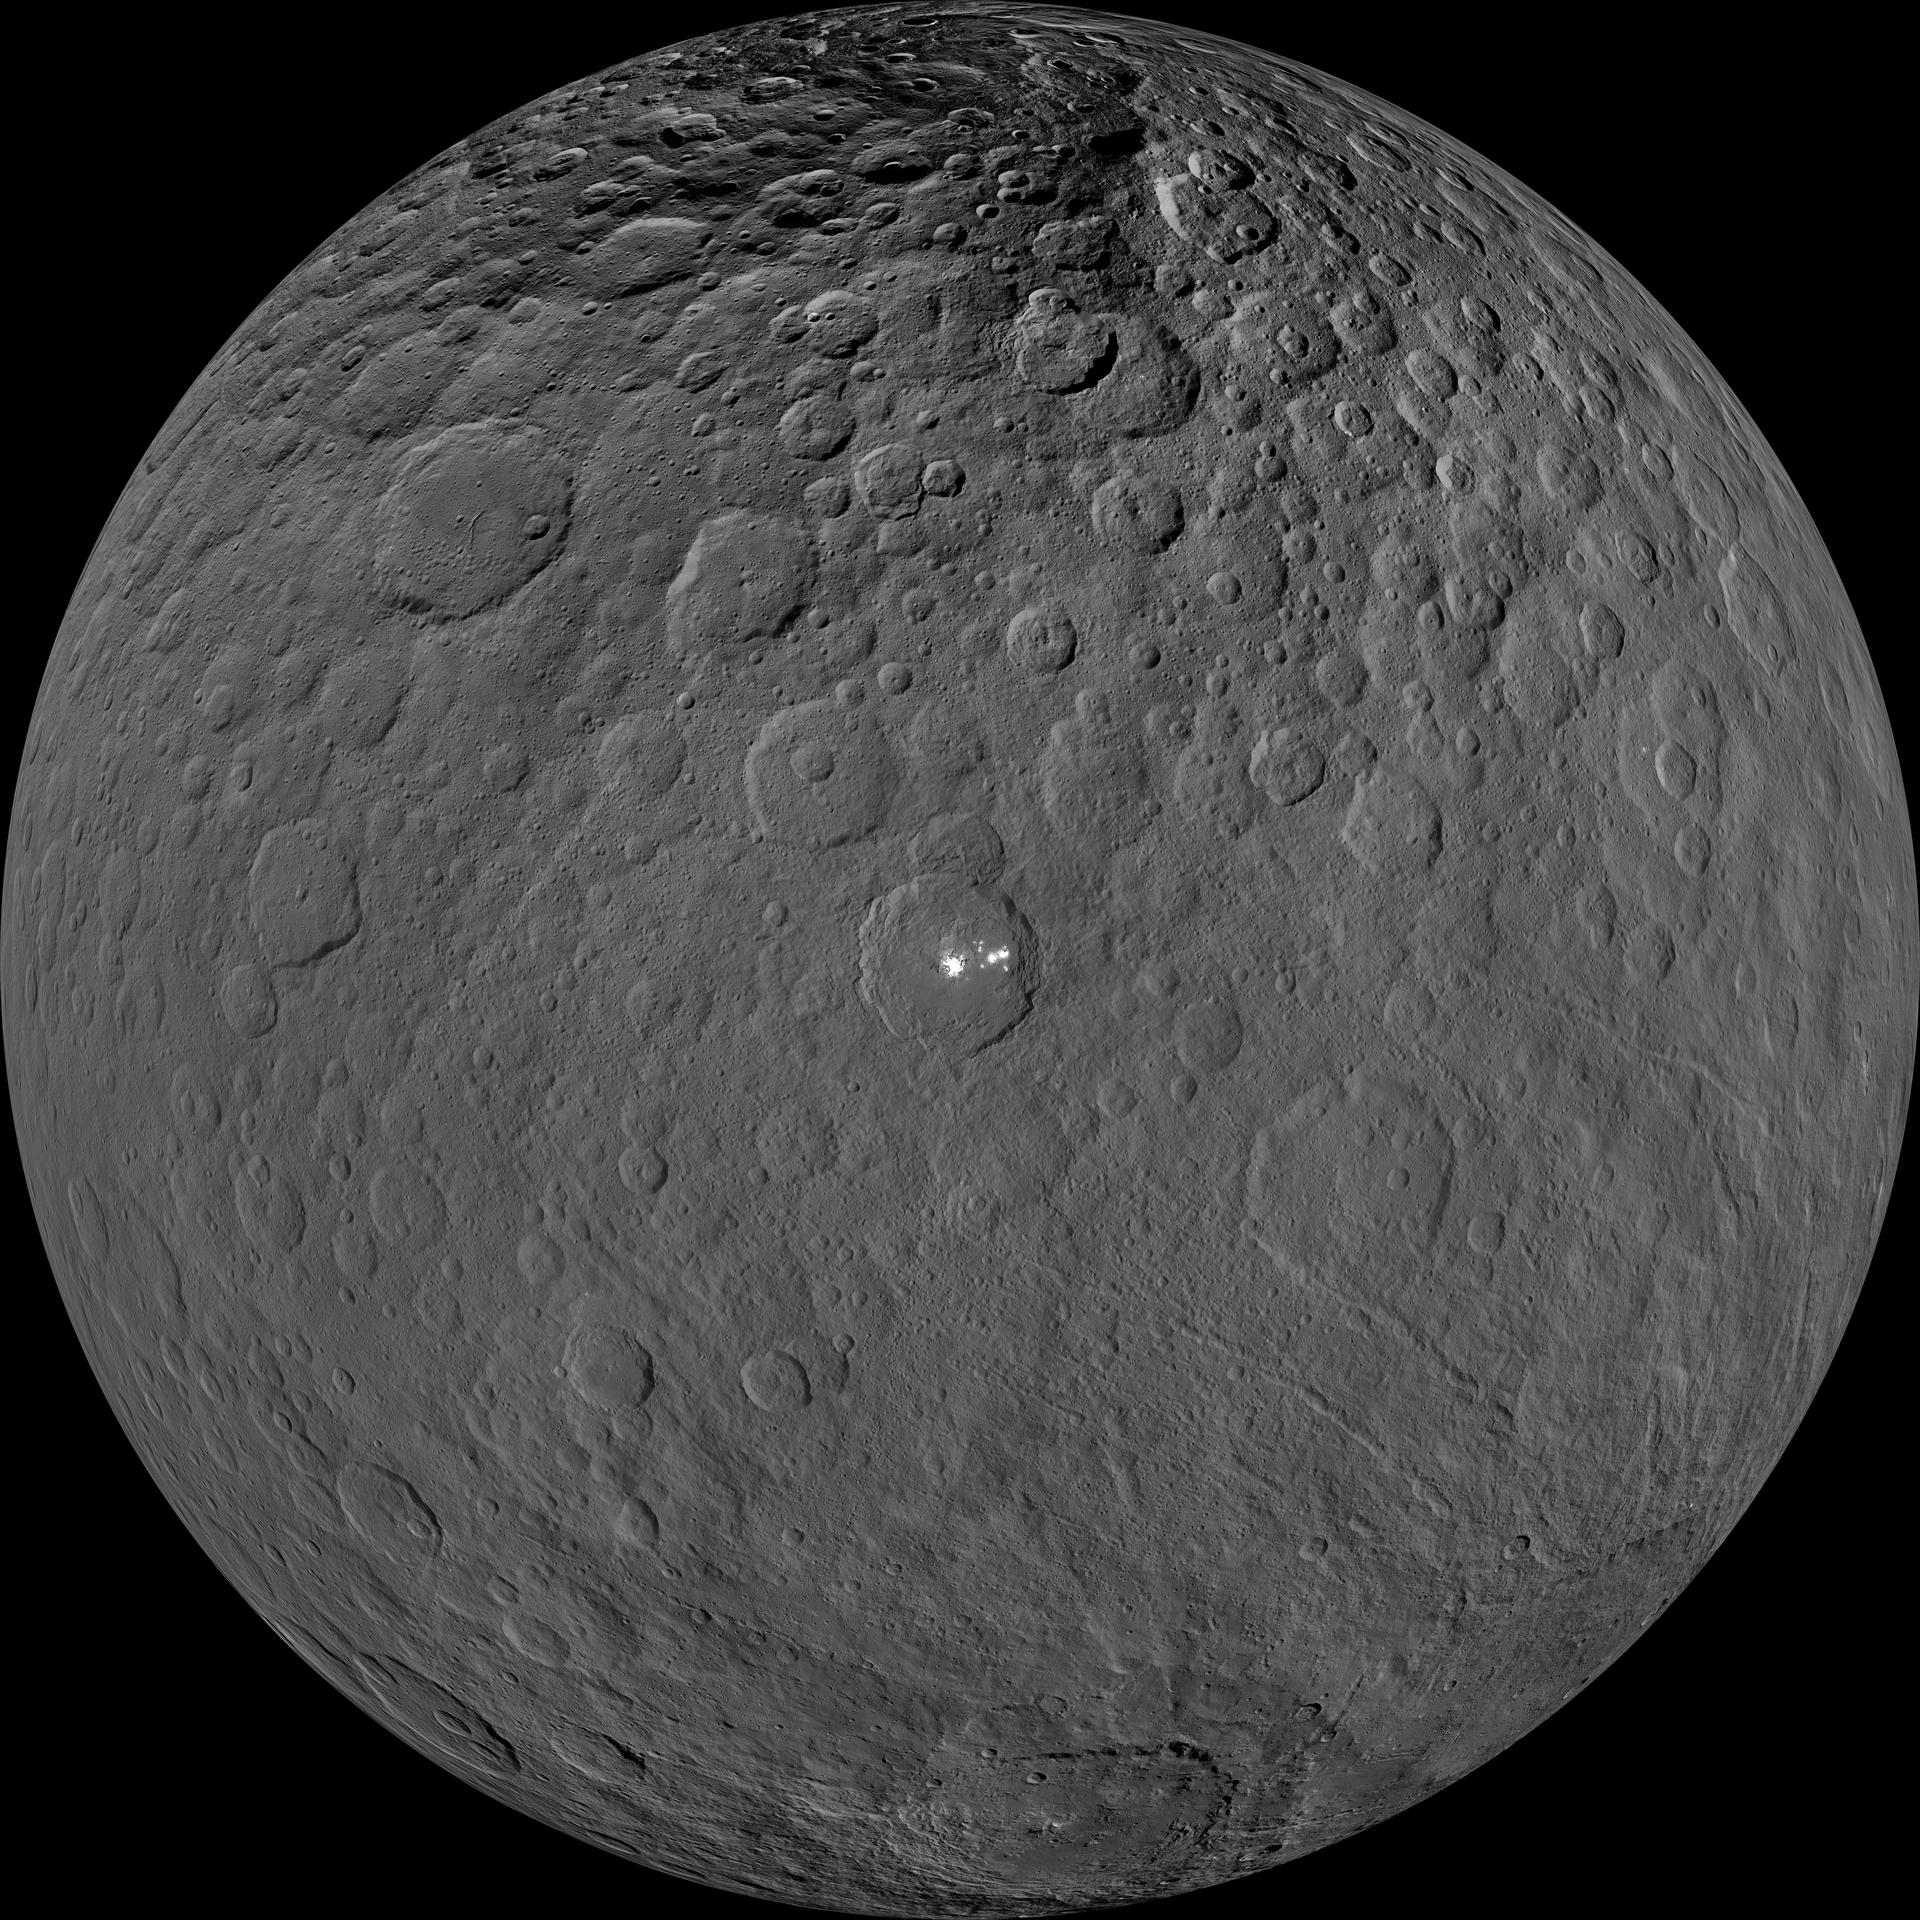

High Resolution Ceres View

This orthographic projection shows dwarf planet Ceres as seen by NASA’s Dawn spacecraft. The projection is centered on Occator Crater, home to the brightest area on Ceres. Occator is centered at 20 degrees north latitude, 239 degrees east longitude.

This image was made from views Dawn took during its low-altitude mapping orbit, at about 240 miles (385 kilometers) above the surface. The image resolution is about 120 feet (35 meters) per pixel.

Dawn’s mission is managed by JPL for NASA’s Science Mission Directorate in Washington. Dawn is a project of the directorate’s Discovery Program, managed by NASA’s Marshall Space Flight Center in Huntsville, Alabama. UCLA is responsible for overall Dawn mission science. Orbital ATK Inc., in Dulles, Virginia, designed and built the spacecraft. The German Aerospace Center, Max Planck Institute for Solar System Research, Italian Space Agency and Italian National Astrophysical Institute are international partners on the mission team.

For a complete list of Dawn mission participants, visit http://dawn.jpl.nasa.gov/mission.

For more information about the Dawn mission, visit http://dawn.jpl.nasa.gov.

Photojournal Note: Also available is the full resolution TIFF file PIA21906_full.tif. This file may be too large to view from a browser; it can be downloaded onto your desktop by right-clicking on the previous link and viewed with image viewing software.

Credit: NASA/JPL-Caltech/UCLA/MPS/DLR/IDA